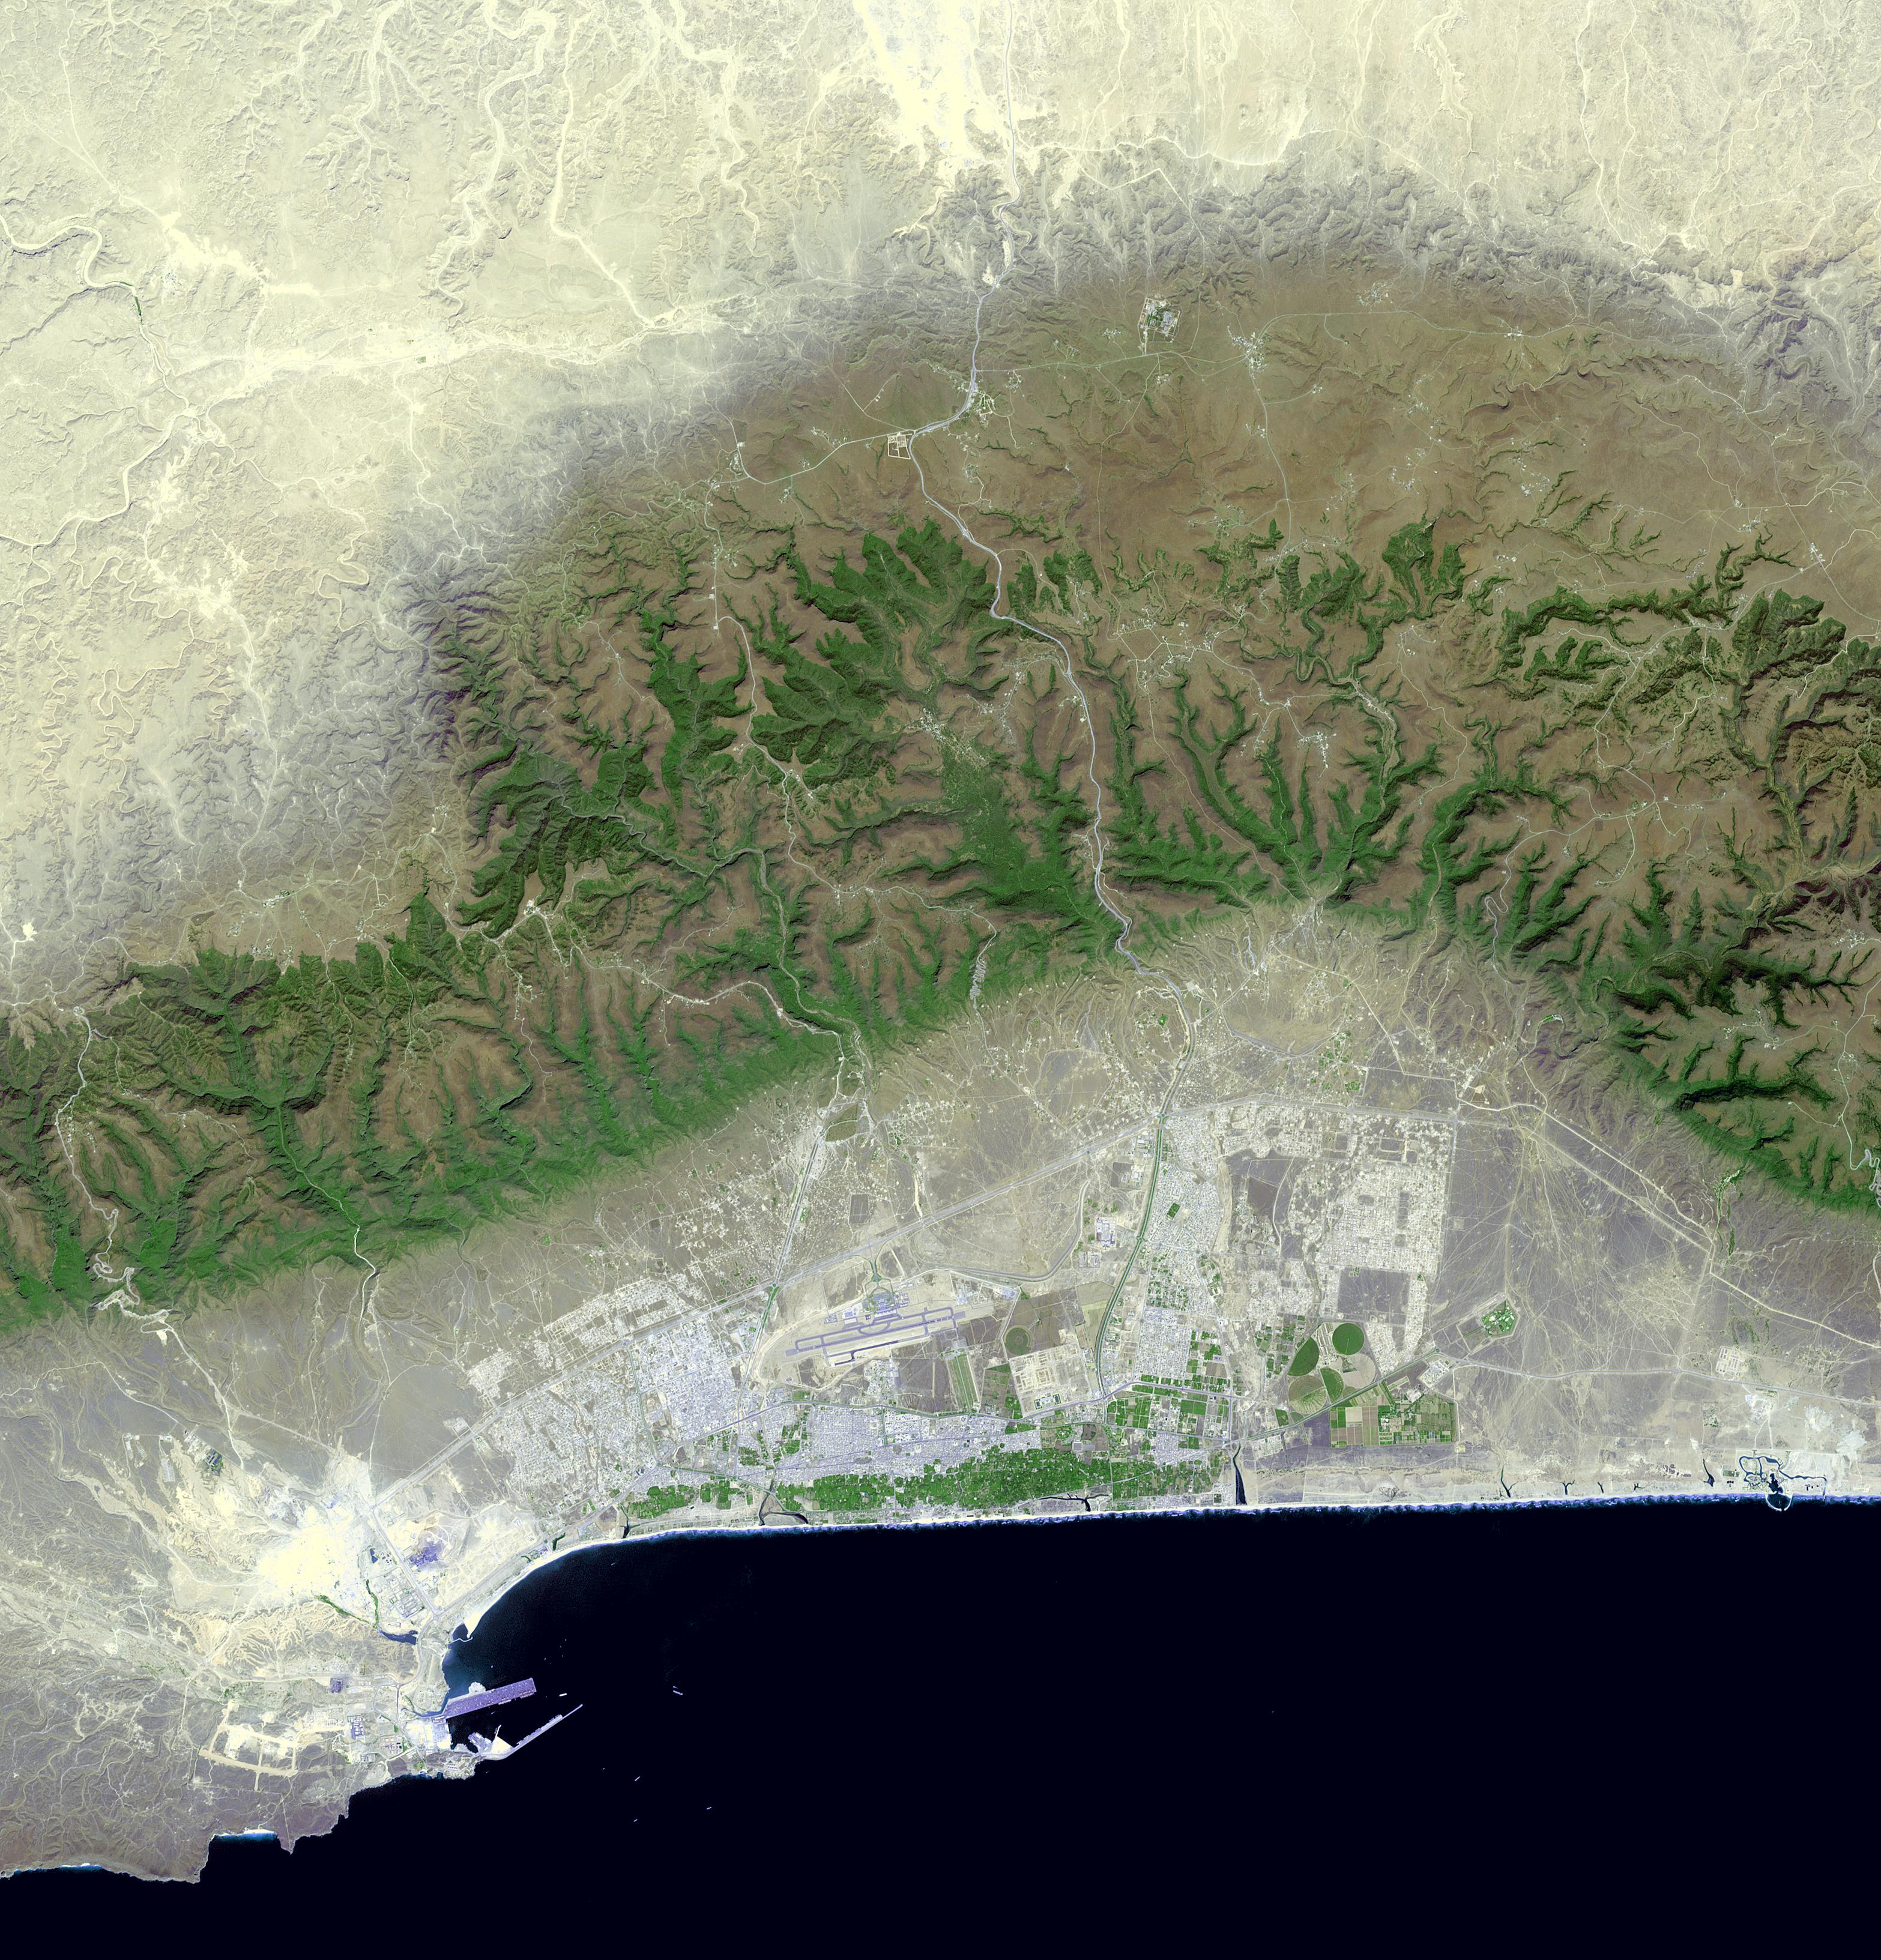

Salalah, Oman

Salalah is the second largest city in the Sultanate of Oman, located in the far southern tip of the country. Salalah reached its peak in the 13th century, thanks to the trade in frankincense and myrrh. From 1932 to 1970, it was the capital of the Sultanate of Muscat and Oman. The Port of Salalah is one of the most vital on the Arabian Peninsula. The image was acquired October 15, 2016, covers an area of 47 by 49 km, and is located at 17.1 north, 54.1 east.

With its 14 spectral bands from the visible to the thermal infrared wavelength region and its high spatial resolution of 15 to 90 meters (about 50 to 300 feet), ASTER images Earth to map and monitor the changing surface of our planet. ASTER is one of five Earth-observing instruments launched Dec. 18, 1999, on Terra. The instrument was built by Japan’s Ministry of Economy, Trade and Industry. A joint U.S./Japan science team is responsible for validation and calibration of the instrument and data products.

The broad spectral coverage and high spectral resolution of ASTER provides scientists in numerous disciplines with critical information for surface mapping and monitoring of dynamic conditions and temporal change. Example applications are: monitoring glacial advances and retreats; monitoring potentially active volcanoes; identifying crop stress; determining cloud morphology and physical properties; wetlands evaluation; thermal pollution monitoring; coral reef degradation; surface temperature mapping of soils and geology; and measuring surface heat balance.

The U.S. science team is located at NASA’s Jet Propulsion Laboratory, Pasadena, Calif. The Terra mission is part of NASA’s Science Mission Directorate, Washington, D.C.

Credit: NASA/METI/AIST/Japan Space Systems, and U.S./Japan ASTER Science Team